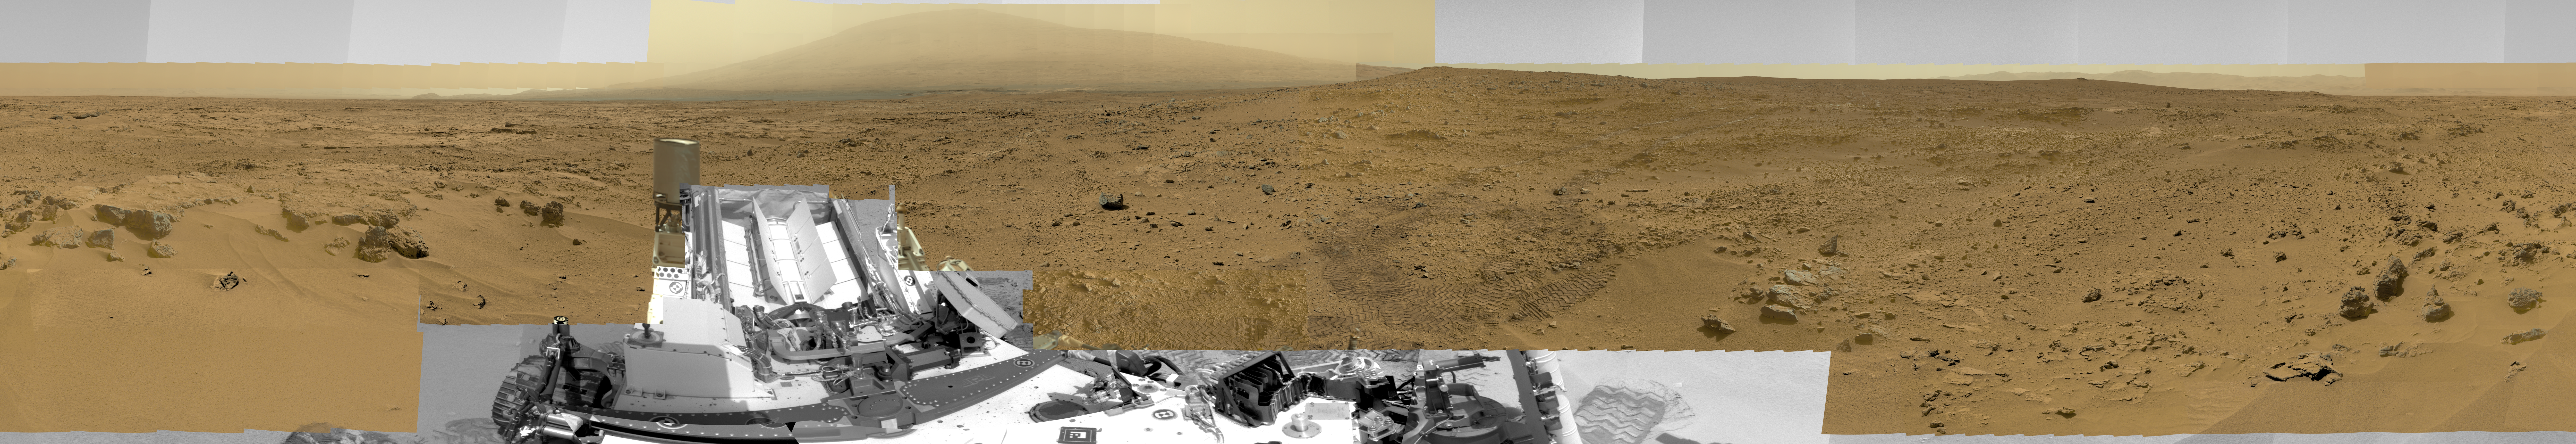

Billion-Pixel View From Curiosity at Rock Nest, Raw Color

This image is a scaled-down version of a full-circle view which combined nearly 900 images taken by NASA’s Curiosity Mars rover. The Full-Res TIFF and Full-Res JPEG provided in the top right legend are smaller resolution versions of the 1.3 billion pixel version for easier browser viewing and downloading. Viewers can explore the full-circle image with pan and zoom controls at http://mars.nasa.gov/bp1/.

The view is centered toward the south, with north at both ends. It shows Curiosity at the “Rocknest” site where the rover scooped up samples of windblown dust and sand. Curiosity used three cameras to take the component images on several different days between Oct. 5 and Nov. 16, 2012.

This first NASA-produced gigapixel image from the surface of Mars is a mosaic using 850 frames from the telephoto camera of Curiosity’s Mast Camera instrument, supplemented with 21 frames from the Mastcam’s wider-angle camera and 25 black-and-white frames — mostly of the rover itself — from the Navigation Camera. It was produced by the Multiple-Mission Image Processing Laboratory (MIPL) at NASA’s Jet Propulsion Laboratory, Pasadena, Calif.

This version of the panorama retains “raw” color, as seen by the camera on Mars under Mars lighting conditions. A white-balanced version is available at PIA16918. The view shows illumination effects from variations in the time of day for pieces of the mosaic. It also shows variations in the clarity of the atmosphere due to variable dustiness during the month while the images were acquired.

NASA’s Mars Science Laboratory project is using Curiosity and the rover’s 10 science instruments to investigate the environmental history within Gale Crater, a location where the project has found that conditions were long ago favorable for microbial life.

Malin Space Science Systems, San Diego, built and operates Curiosity’s Mastcam. JPL, a division of the California Institute of Technology, Pasadena, manages the Mars Science Laboratory project for NASA’s Science Mission Directorate in Washington and built the Navigation Camera and the rover.

Credit: NASA/JPL-Caltech/MSSS